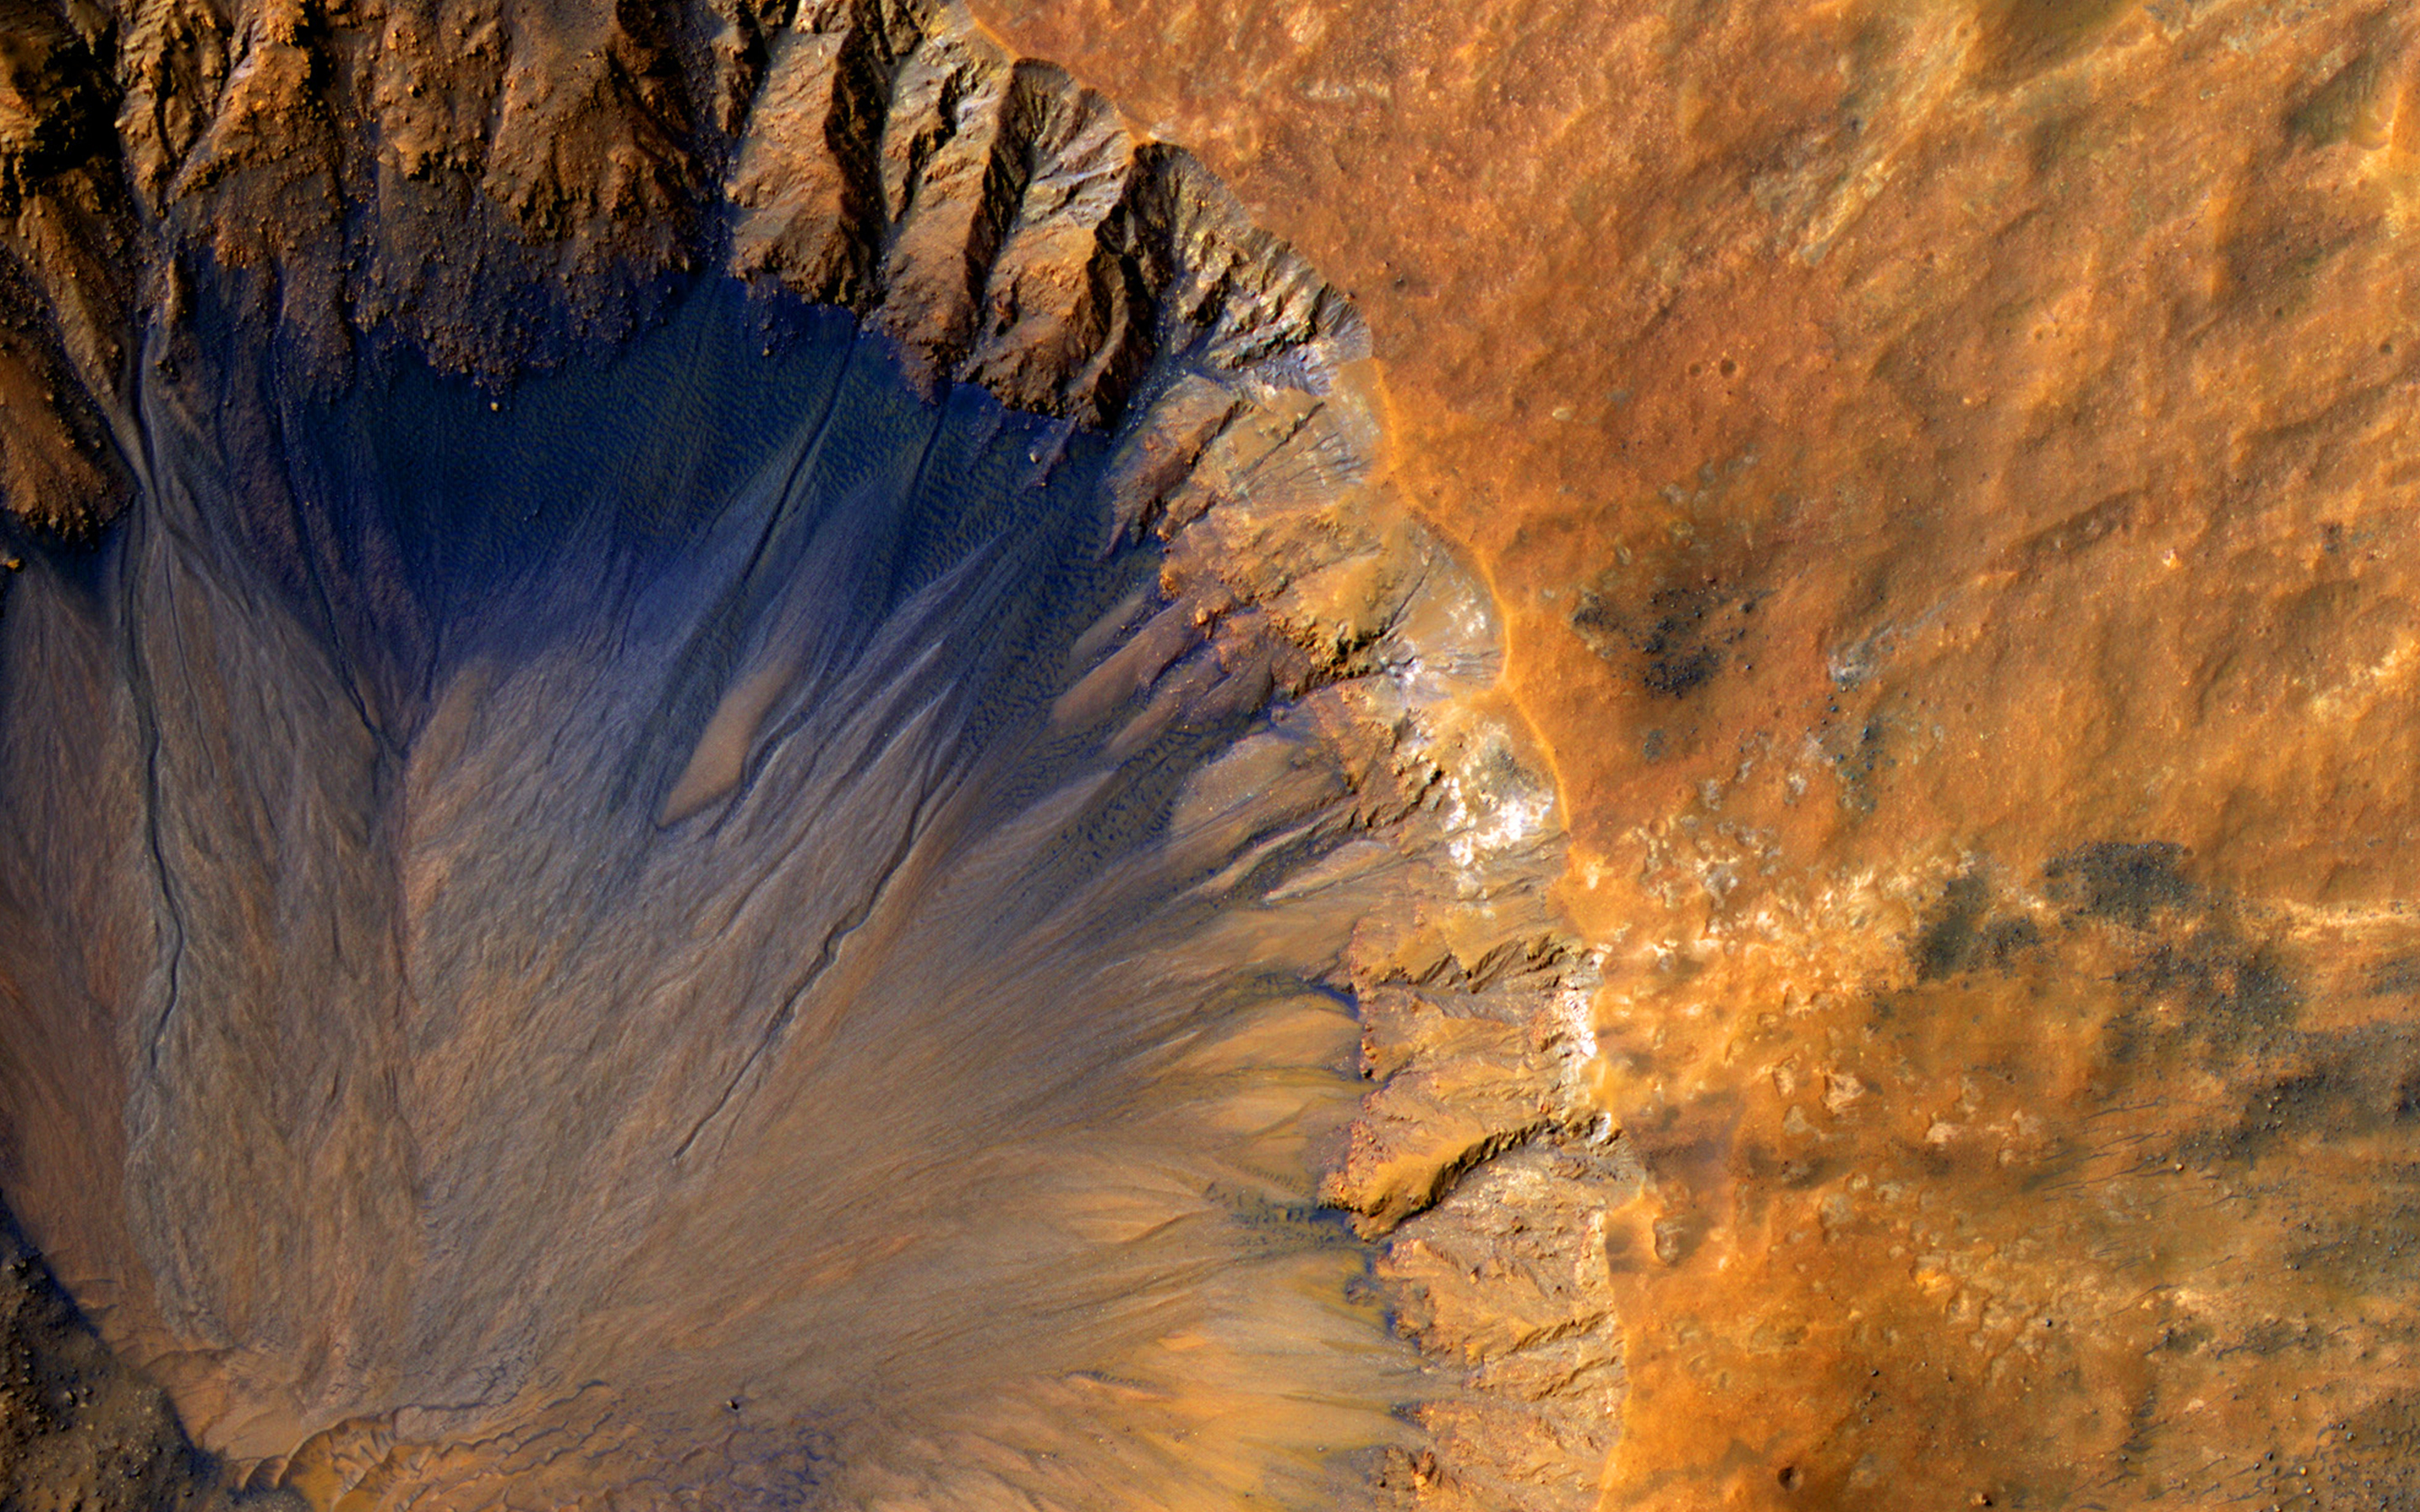

A Fresh Crater near Sirenum Fossae

This impact crater appears relatively recent as it has a sharp rim and well-preserved ejecta.

The steep inner slopes are carved by gullies and include possible recurring slope lineae on the equator-facing slopes. Fresh craters often have steep, active slopes, so we are monitoring this crater for changes over time.

The bedrock lithology is also diverse. The crater is a little more than 1-kilometer wide.

Note: When we say “fresh,” we mean on a geological scale. The crater is quite old on a human scale.

The University of Arizona, Tucson, operates HiRISE, which was built by Ball Aerospace & Technologies Corp., Boulder, Colorado. NASA’s Jet Propulsion Laboratory, a division of the California Institute of Technology in Pasadena, manages the Mars Reconnaissance Orbiter Project and Mars Science Laboratory Project for NASA’s Science Mission Directorate, Washington.

Credit: NASA/JPL-Caltech/Univ. of Arizona